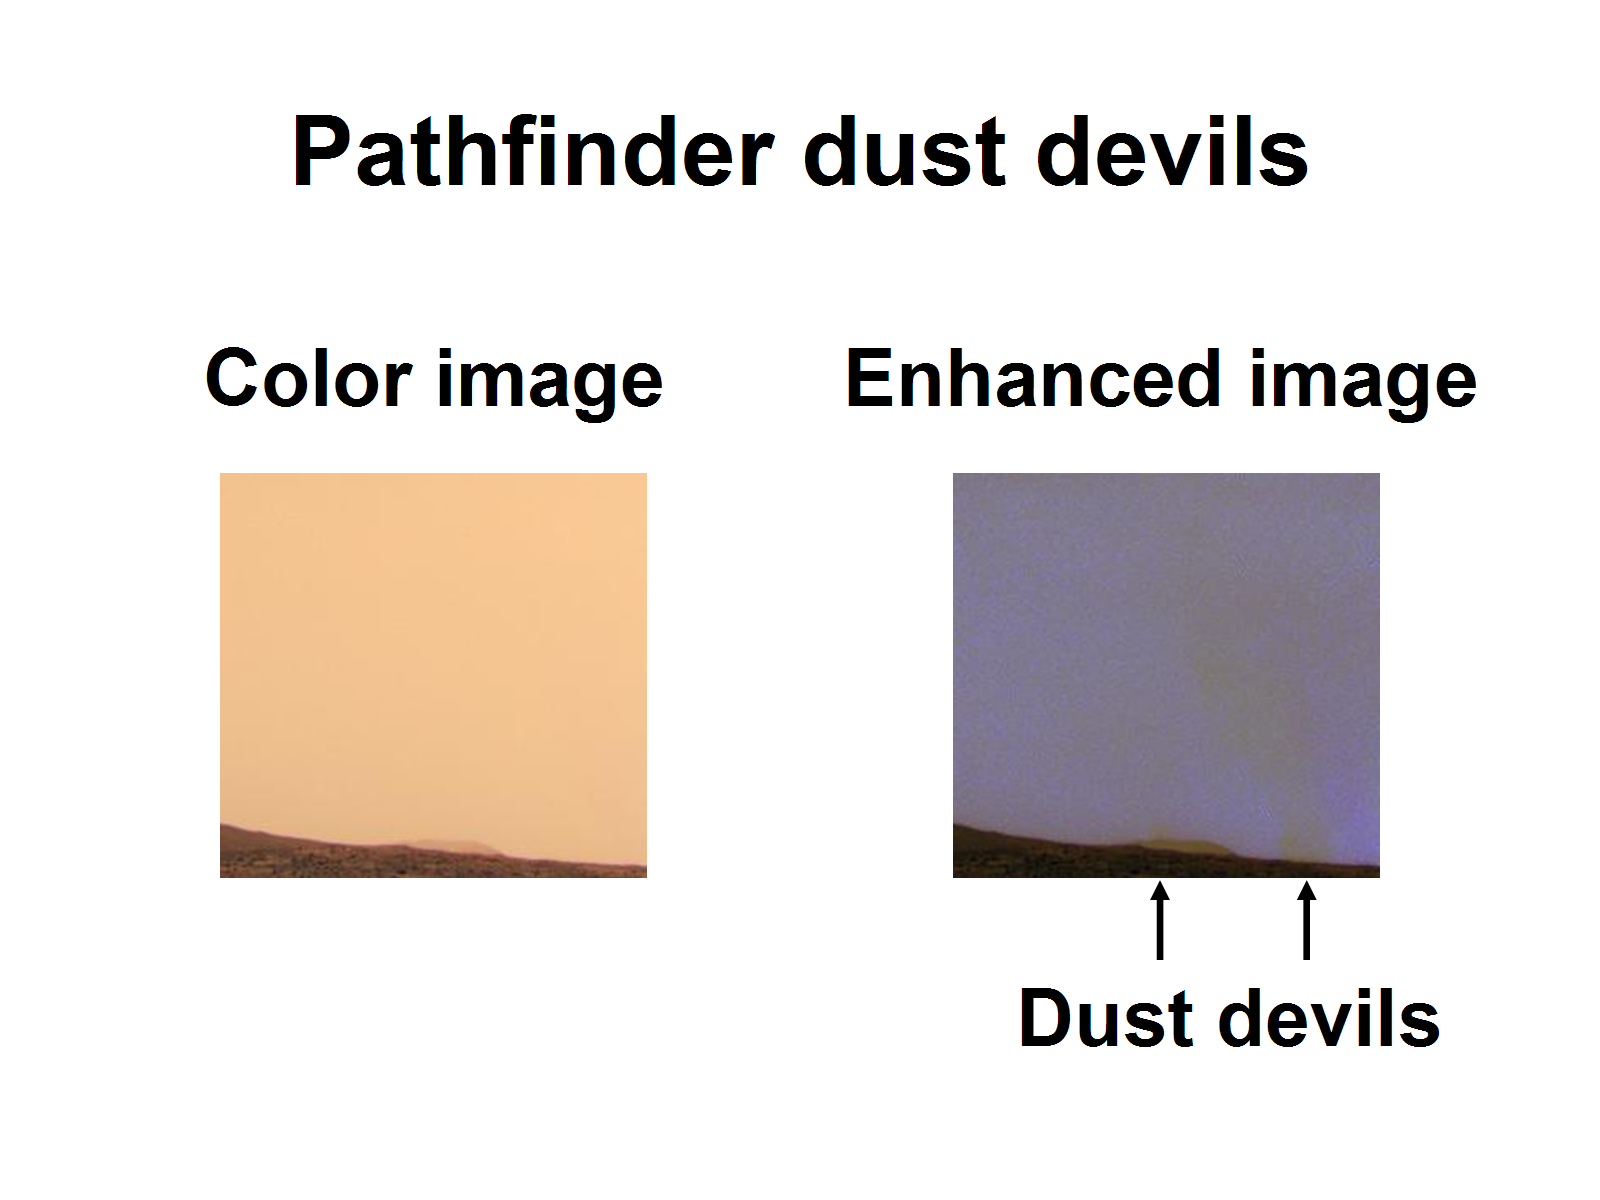

Pathfinder Spies Dust Devils

This set of images from NASA’s 1997 Pathfinder mission highlight the dust devils that gust across the surface of Mars. The right image shows the dusty martian sky as our eye would see it. The left image has been enhanced to expose the dust devils that lurk in the hazy sky.

Photojournal note: Sojourner spent 83 days of a planned seven-day mission exploring the Martian terrain, acquiring images, and taking chemical, atmospheric and other measurements. The final data transmission received from Pathfinder was at 10:23 UTC on September 27, 1997. Although mission managers tried to restore full communications during the following five months, the successful mission was terminated on March 10, 1998.

Credit: NASA/JPL